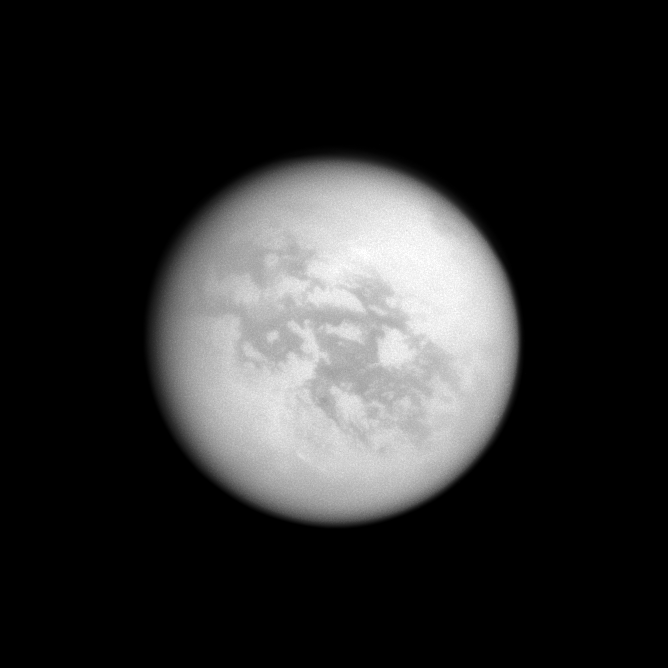

Titan’s Northern Lake

In the top right of this Cassini image, the southern end of Titan’s huge lake of liquid hydrocarbons called Kraken Mare is visible near the moon’s north pole.

See PIA11146 to learn more about Titan’s lake districts and to see a map. Near the moon’s equator are the albedo features Senkyo on the right and Aztlan on the left. This view looks toward the Saturn-facing side of Titan (5,150 kilometers, or 3,200 miles across). North on Titan is up and rotated 31 degrees to the right.

The image was taken with the Cassini spacecraft wide-angle camera on Oct. 12, 2009 using a spectral filter sensitive to wavelengths of near-infrared light centered at 939 nanometers. The view was acquired at a distance of approximately 252,000 kilometers (157,000 miles) from Titan and at a Sun-Titan-spacecraft, or phase, angle of 11 degrees. Image scale is 15 kilometers (9 miles) per pixel.

The Cassini-Huygens mission is a cooperative project of NASA, the European Space Agency and the Italian Space Agency. The Jet Propulsion Laboratory, a division of the California Institute of Technology in Pasadena, manages the mission for NASA’s Science Mission Directorate, Washington, D.C. The Cassini orbiter and its two onboard cameras were designed, developed and assembled at JPL. The imaging operations center is based at the Space Science Institute in Boulder, Colo.

Credit: NASA/JPL/Space Science Institute